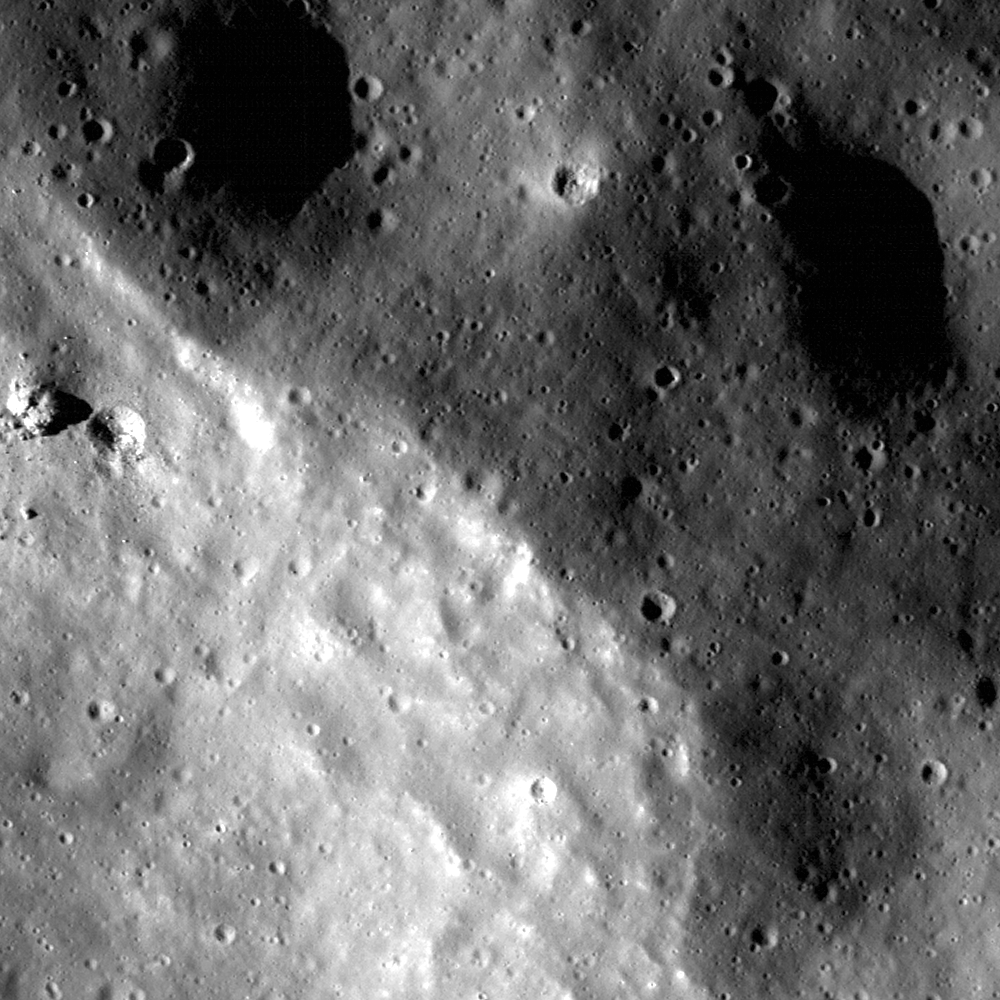

Eratosthenes Crater and the Lunar Timescale

The northeast rim of Eratosthenes crater is easily seen as the change in reflectance due to differing slopes – higher reflectance terrain in the lower left is the steeply sloping interior. LROC NAC image M117562615L, image width is 600 meters (197 feet).

Eratosthenes crater is found in the central nearside, east-northeast of Copernicus crater (latitude 14.5°, longitude 348.7°). Eratosthenes is named for the ancient Greek who first estimated the Earth’s circumference around 240 BC.

NASA’s Goddard Space Flight Center built and manages the mission for the Exploration Systems Mission Directorate at NASA Headquarters in Washington. The Lunar Reconnaissance Orbiter Camera was designed to acquire data for landing site certification and to conduct polar illumination studies and global mapping. Operated by Arizona State University, LROC consists of a pair of narrow-angle cameras (NAC) and a single wide-angle camera (WAC). The mission is expected to return over 70 terabytes of image data.

Credit: NASA/GSFC/Arizona State University